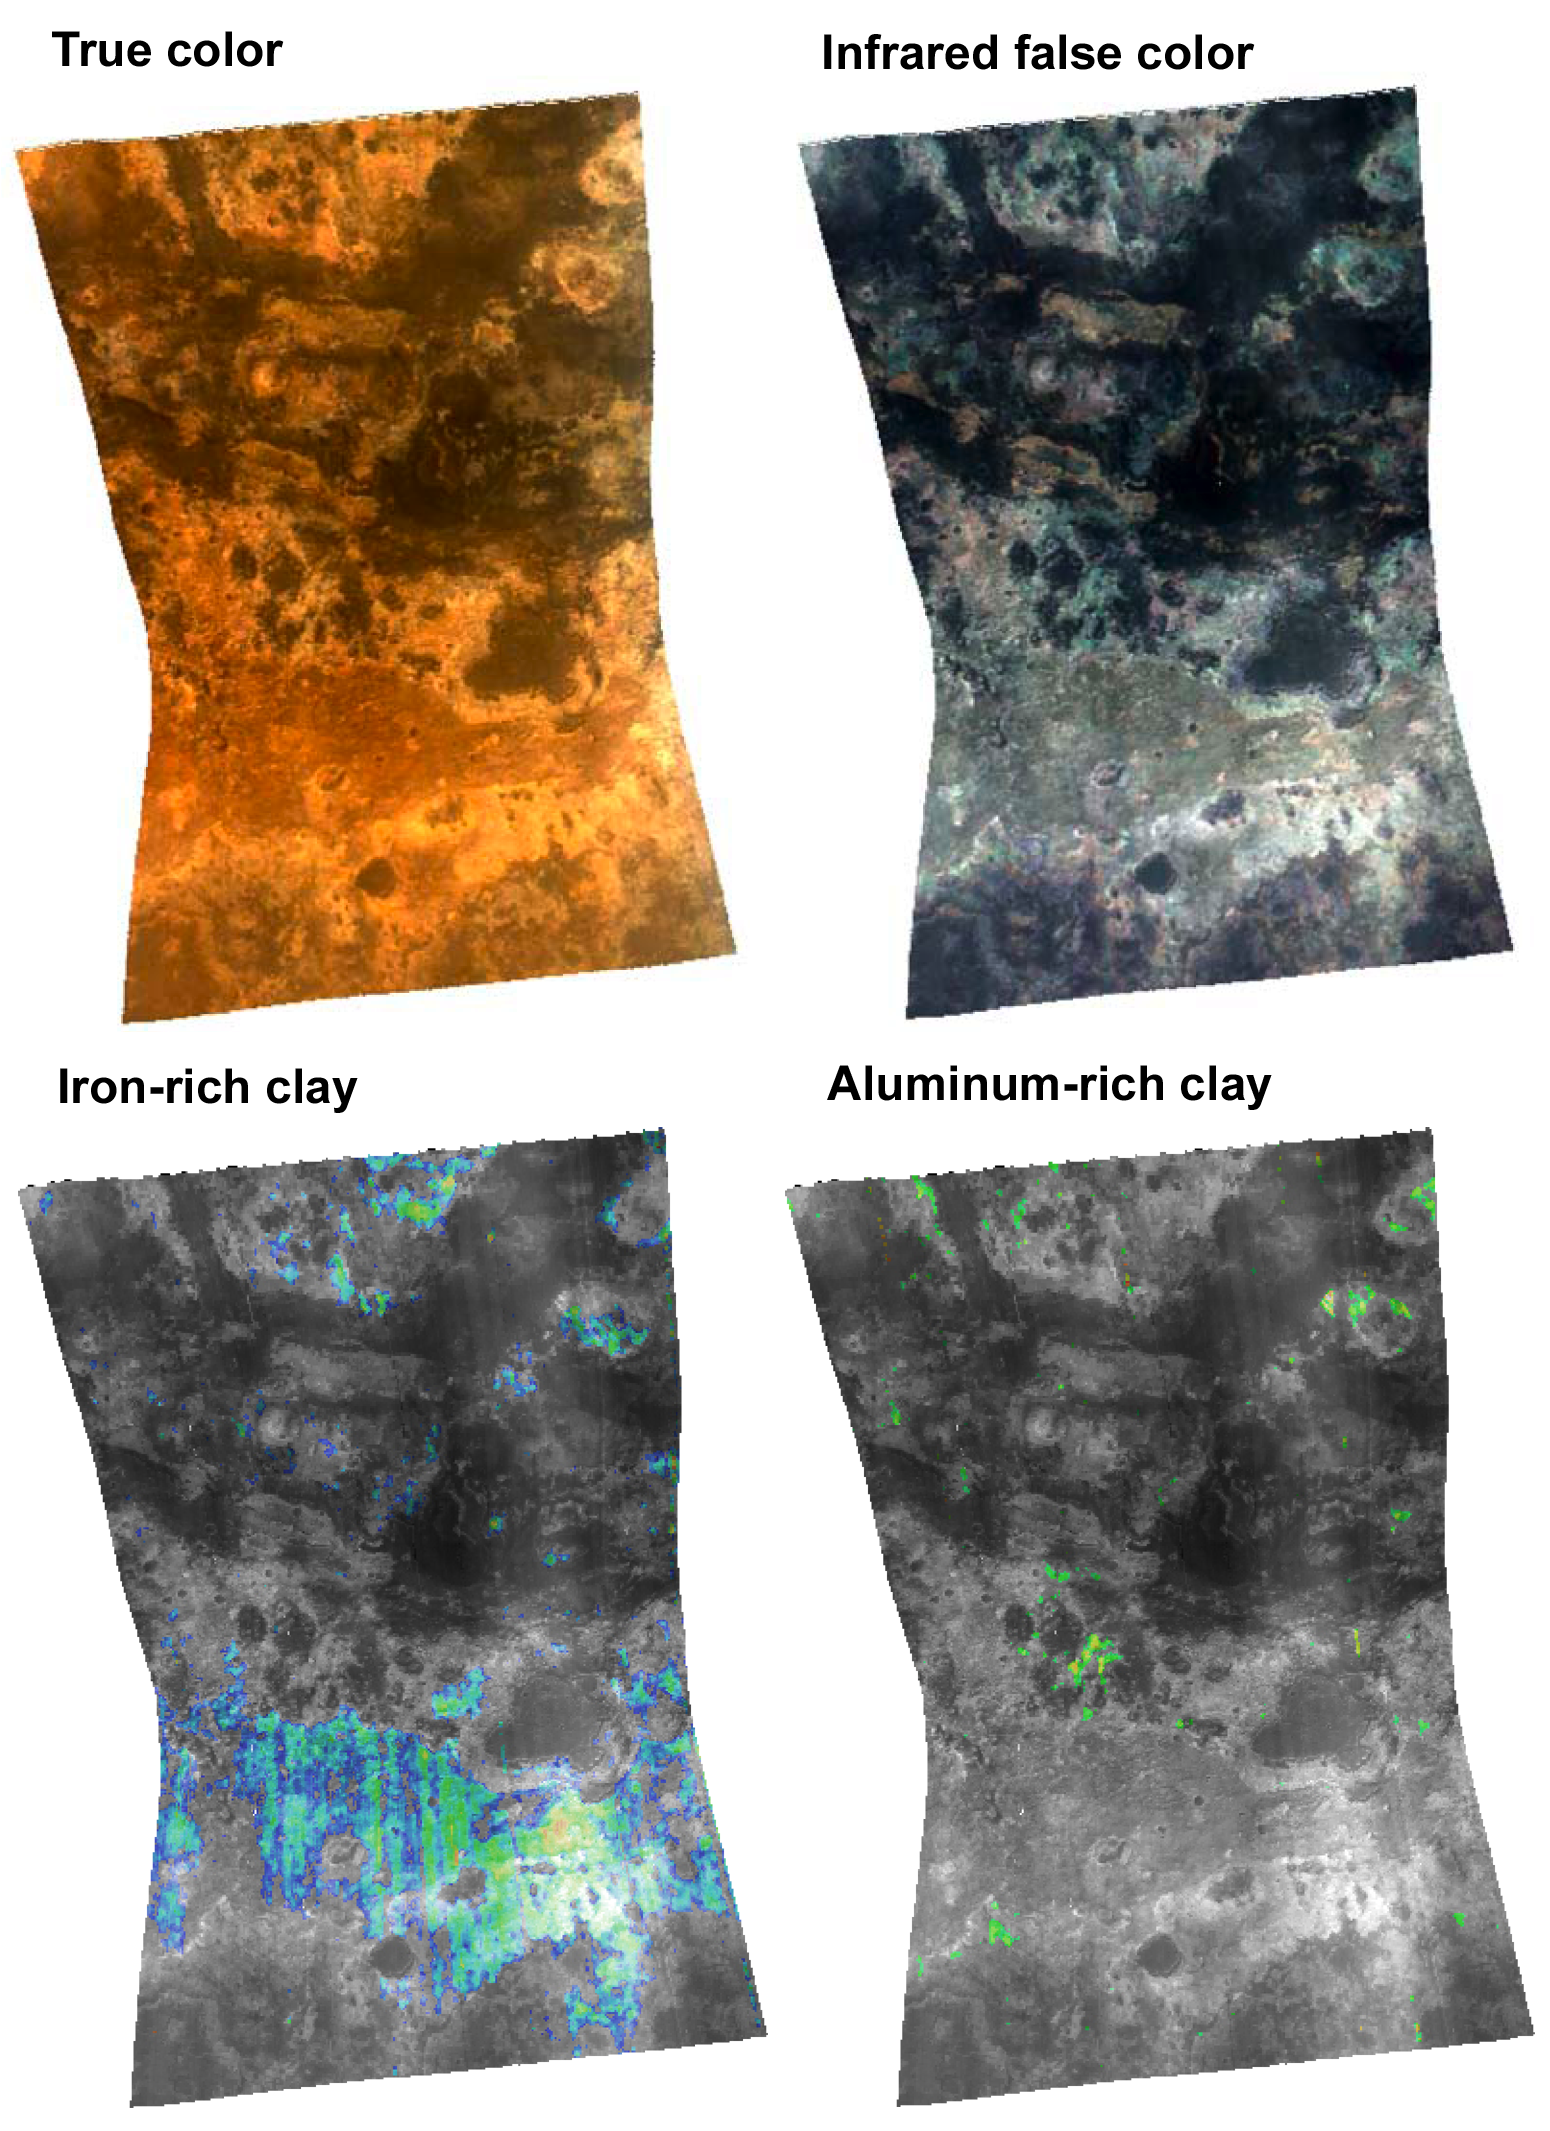

Spectrometer Observations Near Mawrth Vallis

This targeted image from the Compact Reconnaissance Imaging Spectrometer for Mars (CRISM) shows a region of heavily altered rock in Mars’ ancient cratered highlands. The featured region is just south of Mawrth Vallis, a channel cut by floodwaters deep into the highlands.

CRISM acquired the image at 1216 UTC (8:16 a.m. EDT) on Oct. 2, 2006, near 25.4 degrees north latitude, 340.7 degrees east longitude. It covers an area about 13 kilometers (8 miles) long and, at the narrowest point, about 9 kilometers (5.6 miles) wide. At the center of the image, the spatial resolution is as good as 35 meters (115 feet) per pixel. The image was taken in 544 colors covering 0.36-3.92 micrometers.

This image includes four renderings of the data, all map-projected. At top left is an approximately true-color representation. At top right is false color showing brightness of the surface at selected infrared wavelengths. In the two bottom views, brightness of the surface at different infrared wavelengths has been compared to laboratory measurements of minerals, and regions that match different minerals have been colored. The bottom left image shows areas high in iron-rich clay, and the bottom right image shows areas high in aluminum-rich clay.

Clay minerals are important to understanding the history of water on Mars because their formation requires that rocks were exposed to liquid water for a long time. Environments where they form include soils, cold springs, and hot springs. There are many clay minerals, and which ones form depends on the composition of the rock, and the temperature, acidity, and salt content of the water. CRISM’s sister instrument on the Mars Express spacecraft, OMEGA, has spectrally mapped Mars at lower spatial resolution and found several regions rich in clay minerals. The Mawrth Vallis region, in particular, was found to contain iron-rich clay. CRISM is observing these regions at several tens of times higher spatial resolution, to correlate the minerals with different rock formations and to search for new minerals not resolved by OMEGA.

CRISM has found that the iron-rich clays (lower left image) correspond with a layer of rock that is dark red in the true color view (upper left) and bright gray in the infrared (upper right). In addition, it has found previously undetected exposures of aluminum-rich clay, in a rock unit that is buff-colored in the true color view, and bluish in the infrared. Both types of rocks formed early in Mars’ history, about 3.8 billion years ago. The difference in clay mineralogy reveals differences in the environment either over time or over a distance of kilometers. CRISM will be taking many more images of the Mawrth Vallis region to piece together the geologic history of this fascinating area that was once a wet oasis on Mars.

The Compact Reconnaissance Imaging Spectrometer for Mars (CRISM) is one of six science instruments on NASA’s Mars Reconnaissance Orbiter. Led by The Johns Hopkins University Applied Physics Laboratory, the CRISM team includes expertise from universities, government agencies and small businesses in the United States and abroad.

CRISM’s mission: Find the spectral fingerprints of aqueous and hydrothermal deposits and map the geology, composition and stratigraphy of surface features. The instrument will also watch the seasonal variations in Martian dust and ice aerosols, and water content in surface materials — leading to new understanding of the climate.

NASA’s Jet Propulsion Laboratory, a division of the Califonia Institute of Technology, Pasadena, manages the Mars Reconnaissance Orbiter for the NASA Science Mission Directorate, Washington. Lockheed Martin Space Systems, Denver, is the prime contractor and built the spacecraft.

Credit: NASA/JPL/JHUAPL/Brown University